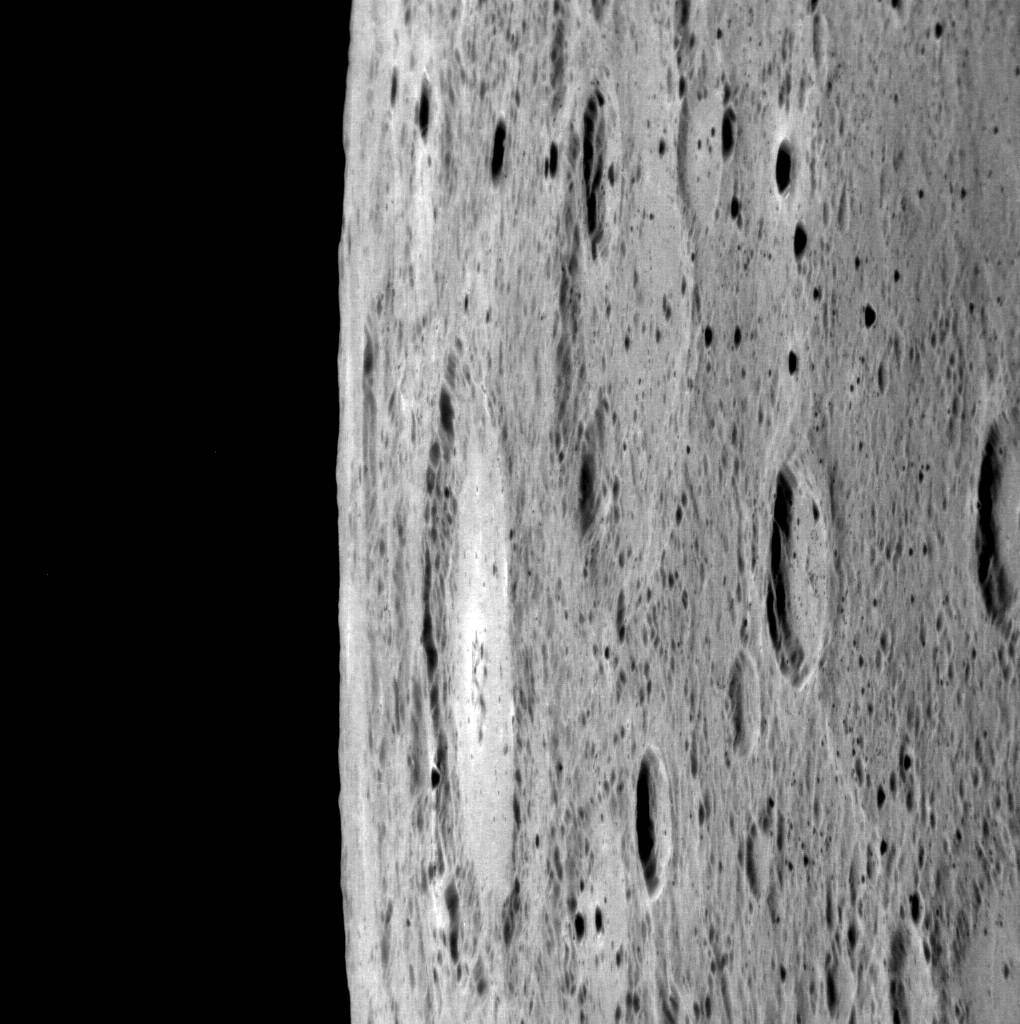

In High Phase

Looking toward the horizon, you get a sense of what it might be like to ride along with MESSENGER, taking in the view. In this look at the limb, the large crater near the center is approximately 110 km (68 miles) across. Because the angle between the Sun and the spacecraft is large (a phase angle of 141.6°), we see only the shadowed walls of most small craters, giving the surface a speckled appearance.

This image was acquired as part of MDIS’s limb imaging campaign. Once per week, MDIS captures images of Mercury’s limb, with an emphasis on imaging the southern hemisphere limb. These limb images provide information about Mercury’s shape and complement measurements of topography made by the Mercury Laser Altimeter (MLA) of Mercury’s northern hemisphere.

Date acquired: July 16, 2013
Image Mission Elapsed Time (MET): 16312930
Image ID: 4453973
Instrument: Narrow Angle Camera (NAC) of the Mercury Dual Imaging System (MDIS)
Center Latitude: -49.77°
Center Longitude: 352.9° E
Resolution: 183 meters/pixel
Scale: The bright crater at center is approximately 110 km (68 mi.) in diameter
Incidence Angle: 60.7°
Emission Angle: 80.9°
Phase Angle: 141.6°

The MESSENGER spacecraft is the first ever to orbit the planet Mercury, and the spacecraft’s seven scientific instruments and radio science investigation are unraveling the history and evolution of the Solar System’s innermost planet. MESSENGER acquired over 150,000 images and extensive other data sets. MESSENGER is capable of continuing orbital operations until early 2015.

For information regarding the use of images, see the MESSENGER image use policy.

Credit: NASA/Johns Hopkins University Applied Physics Laboratory/Carnegie Institution of Washington